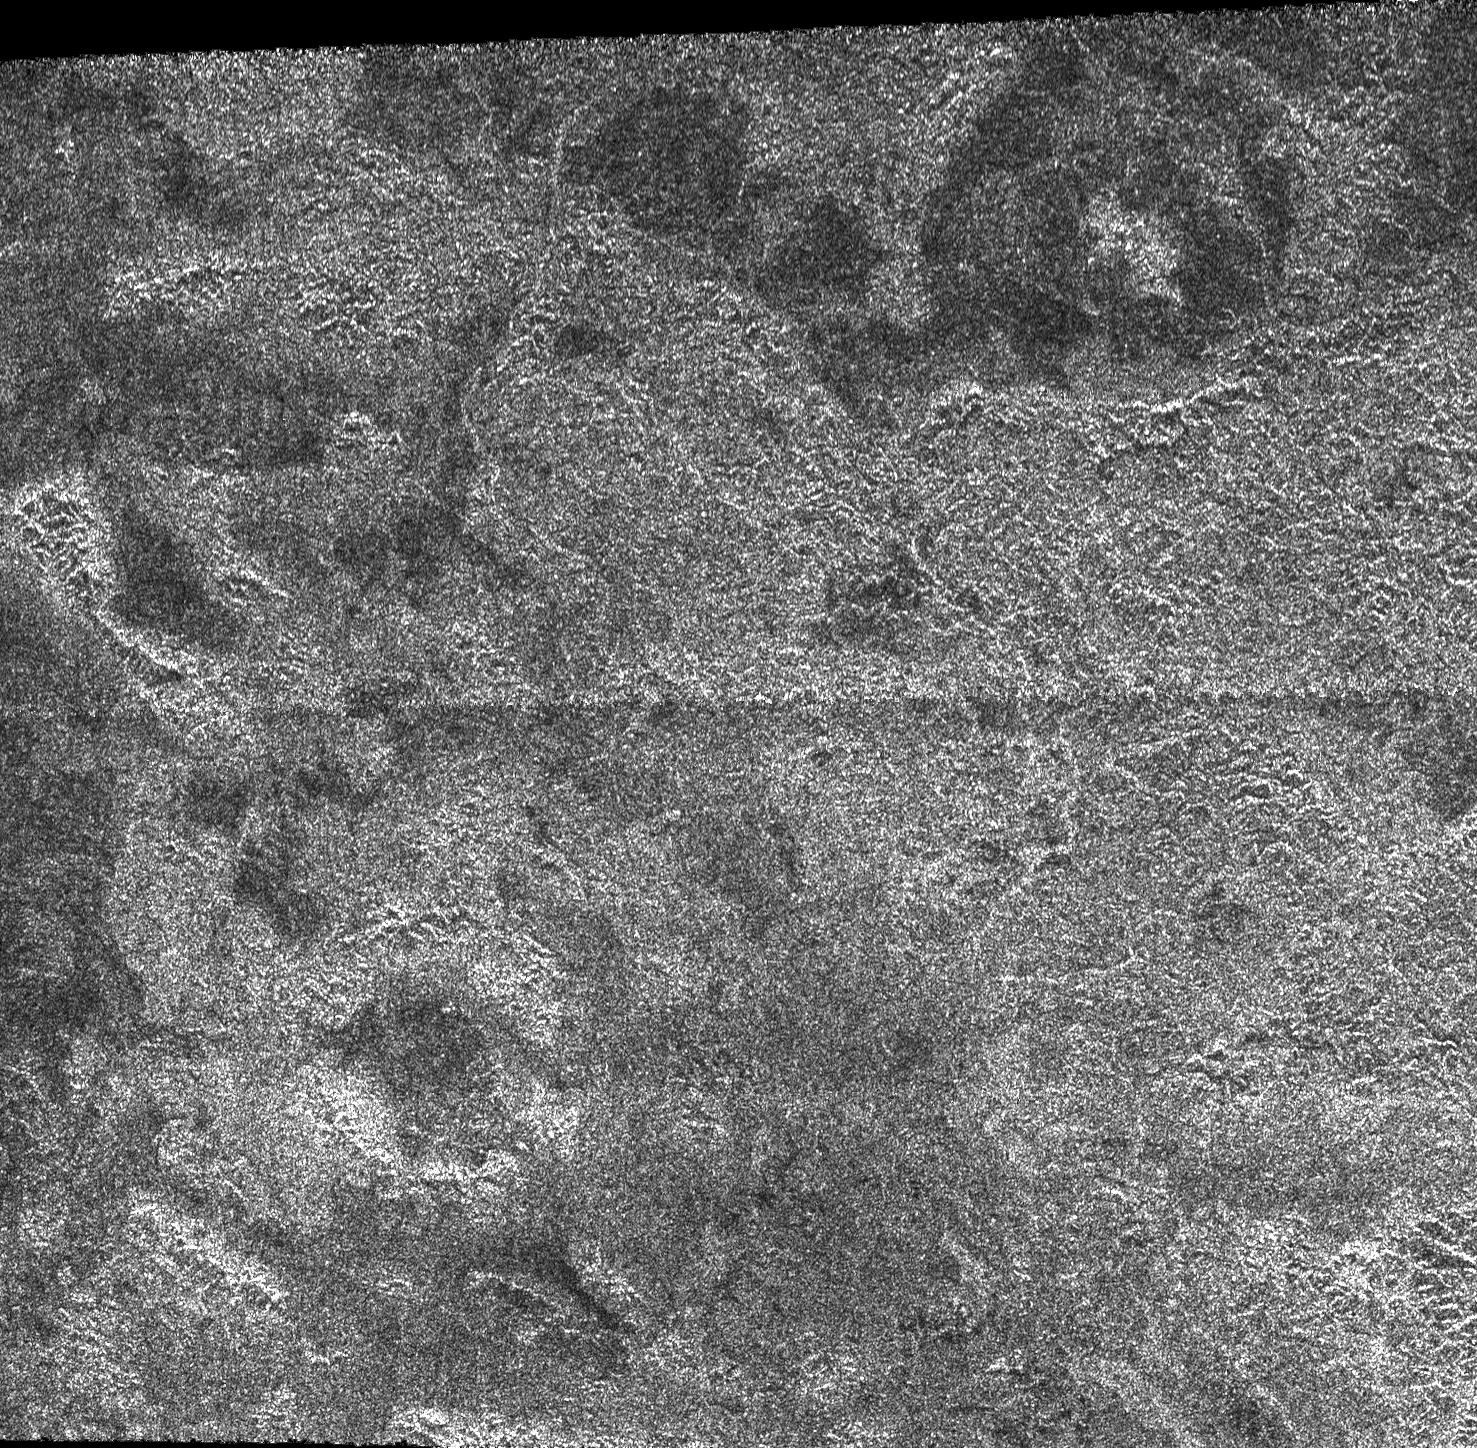

Impact Craters on Xanadu

This image from the Synthetic Aperture Radar instrument on the Cassini spacecraft shows the radar-bright region Xanadu and two circular features interpreted to be degraded impact craters. In radar images, bright regions indicate a rough or scattering material, while a dark region might be smoother or more absorbing. The image was acquired during a flyby of Titan on April 30, 2006.

Near the top of the image is a 70-kilometer-wide (47-mile-wide) impact structure. In contrast to a similarly sized crater called Sinlap (see PIA07368), this crater shows a prominent central peak, indicating that the interaction between the impact and the crust was different in this region.

Near the bottom of the image is another circular feature with a dark central region that does not show evidence of a central peak. Numerous radar-bright channels cut across the image, indicating that liquids have flowed in this region.

The Cassini-Huygens mission is a cooperative project of NASA, the European Space Agency and the Italian Space Agency. The Jet Propulsion Laboratory, a division of the California Institute of Technology in Pasadena, manages the mission for NASA’s Science Mission Directorate, Washington, D.C. The Cassini orbiter was designed, developed and assembled at JPL. The radar instrument was built by JPL and the Italian Space Agency, working with team members from the United States and several European countries.

Credit: NASA/JPL-Caltech/ASI